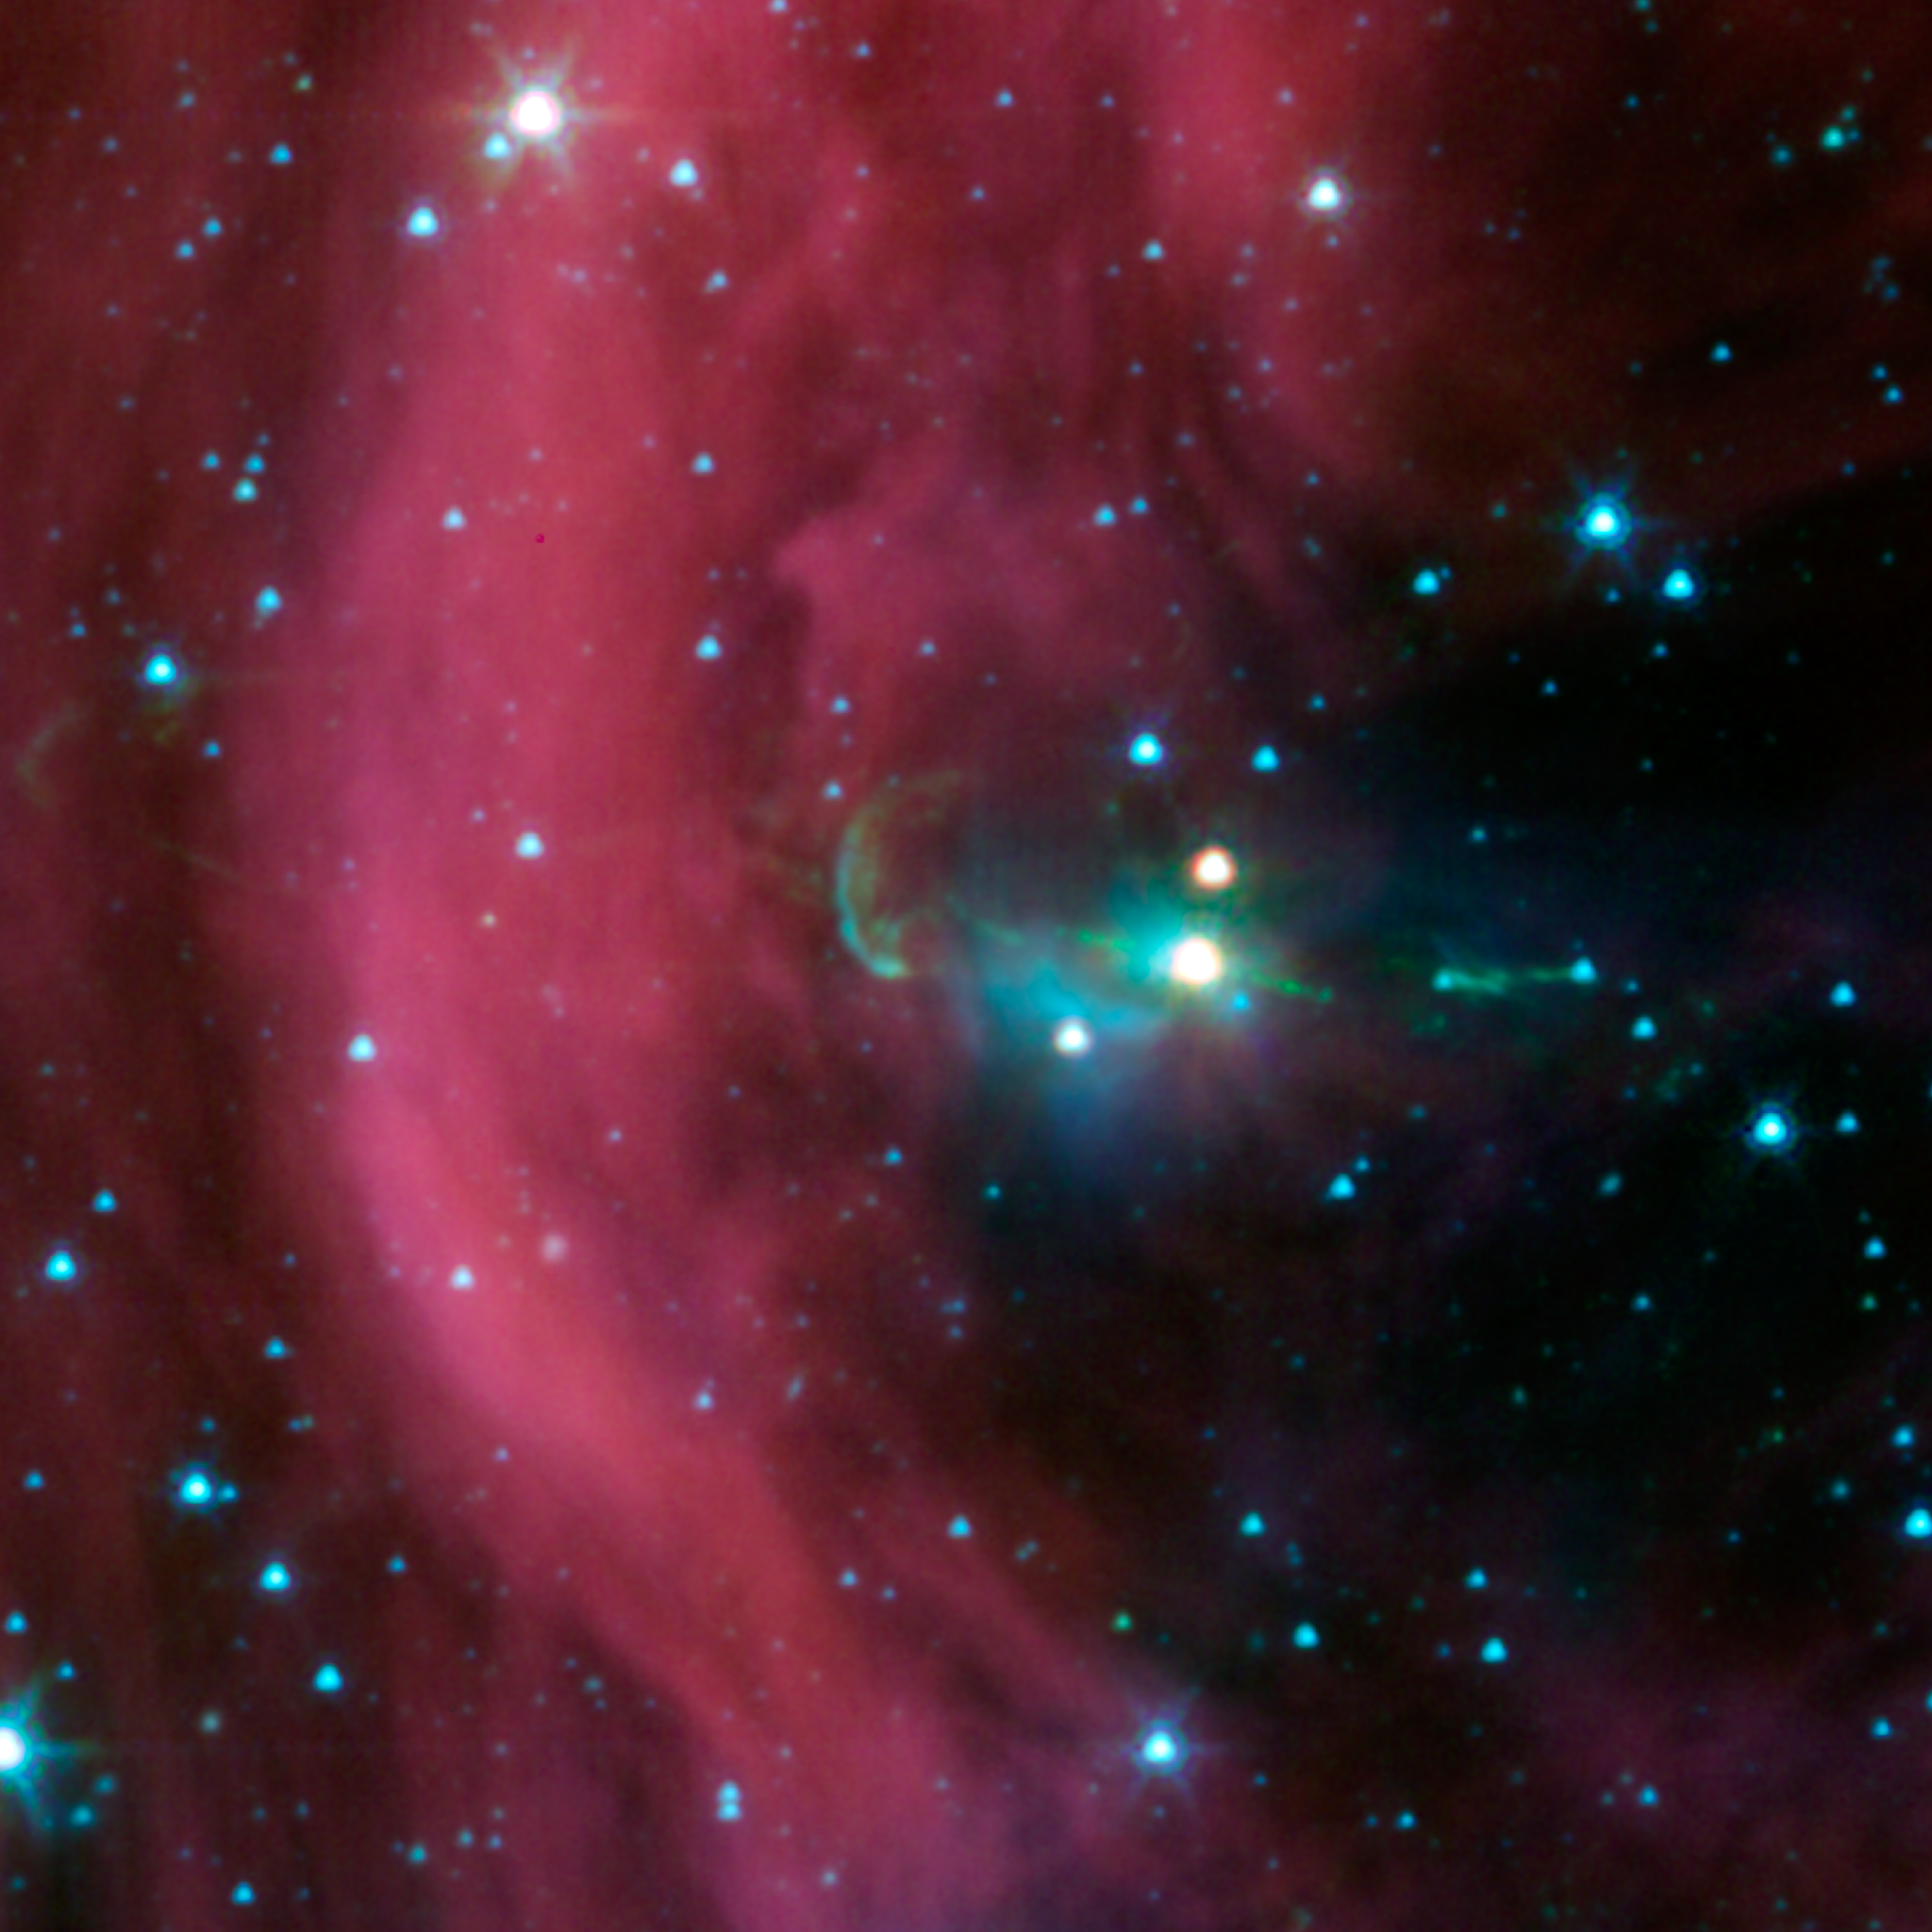

It’s Twins! Spitzer Finds Hidden Jet

NASA’s Spitzer Space Telescope took this image of a baby star sprouting two identical jets (green lines emanating from fuzzy star). The jet on the right had been seen before in visible-light views, but the jet at left — the identical twin to the first jet — could only be seen in detail with Spitzer’s infrared detectors. This left jet was hidden behind a dark cloud, which Spitzer can see through.

The Spitzer image shows that both of the twin jets, in a system called Herbig-Haro 34, are made up of identical knots of gas and dust, ejected one after another from the area around the star. By studying the spacing of these knots, and knowing the speed of the jets from previous studies, astronomers were able to determine that the jet to the right of the star punches its material out 4.5 years later than the counter-jet.

The new data also reveal that the area from which the jets originate is contained within a sphere around the star, with a radius of 3 astronomical units. An astronomical unit is the distance between Earth and the sun. Previous studies estimated that the maximum size of this jet-making zone was 10 times larger.

The wispy material is gas and dust. Arc-shaped bow shocks can be seen at the ends of the twin jets. The shocks consist of compressed material in front of the jets.

The Herbig-Haro 34 jets are located at approximately 1,400 light-years away in the Orion constellation.

Credit: NASA/JPL-Caltech